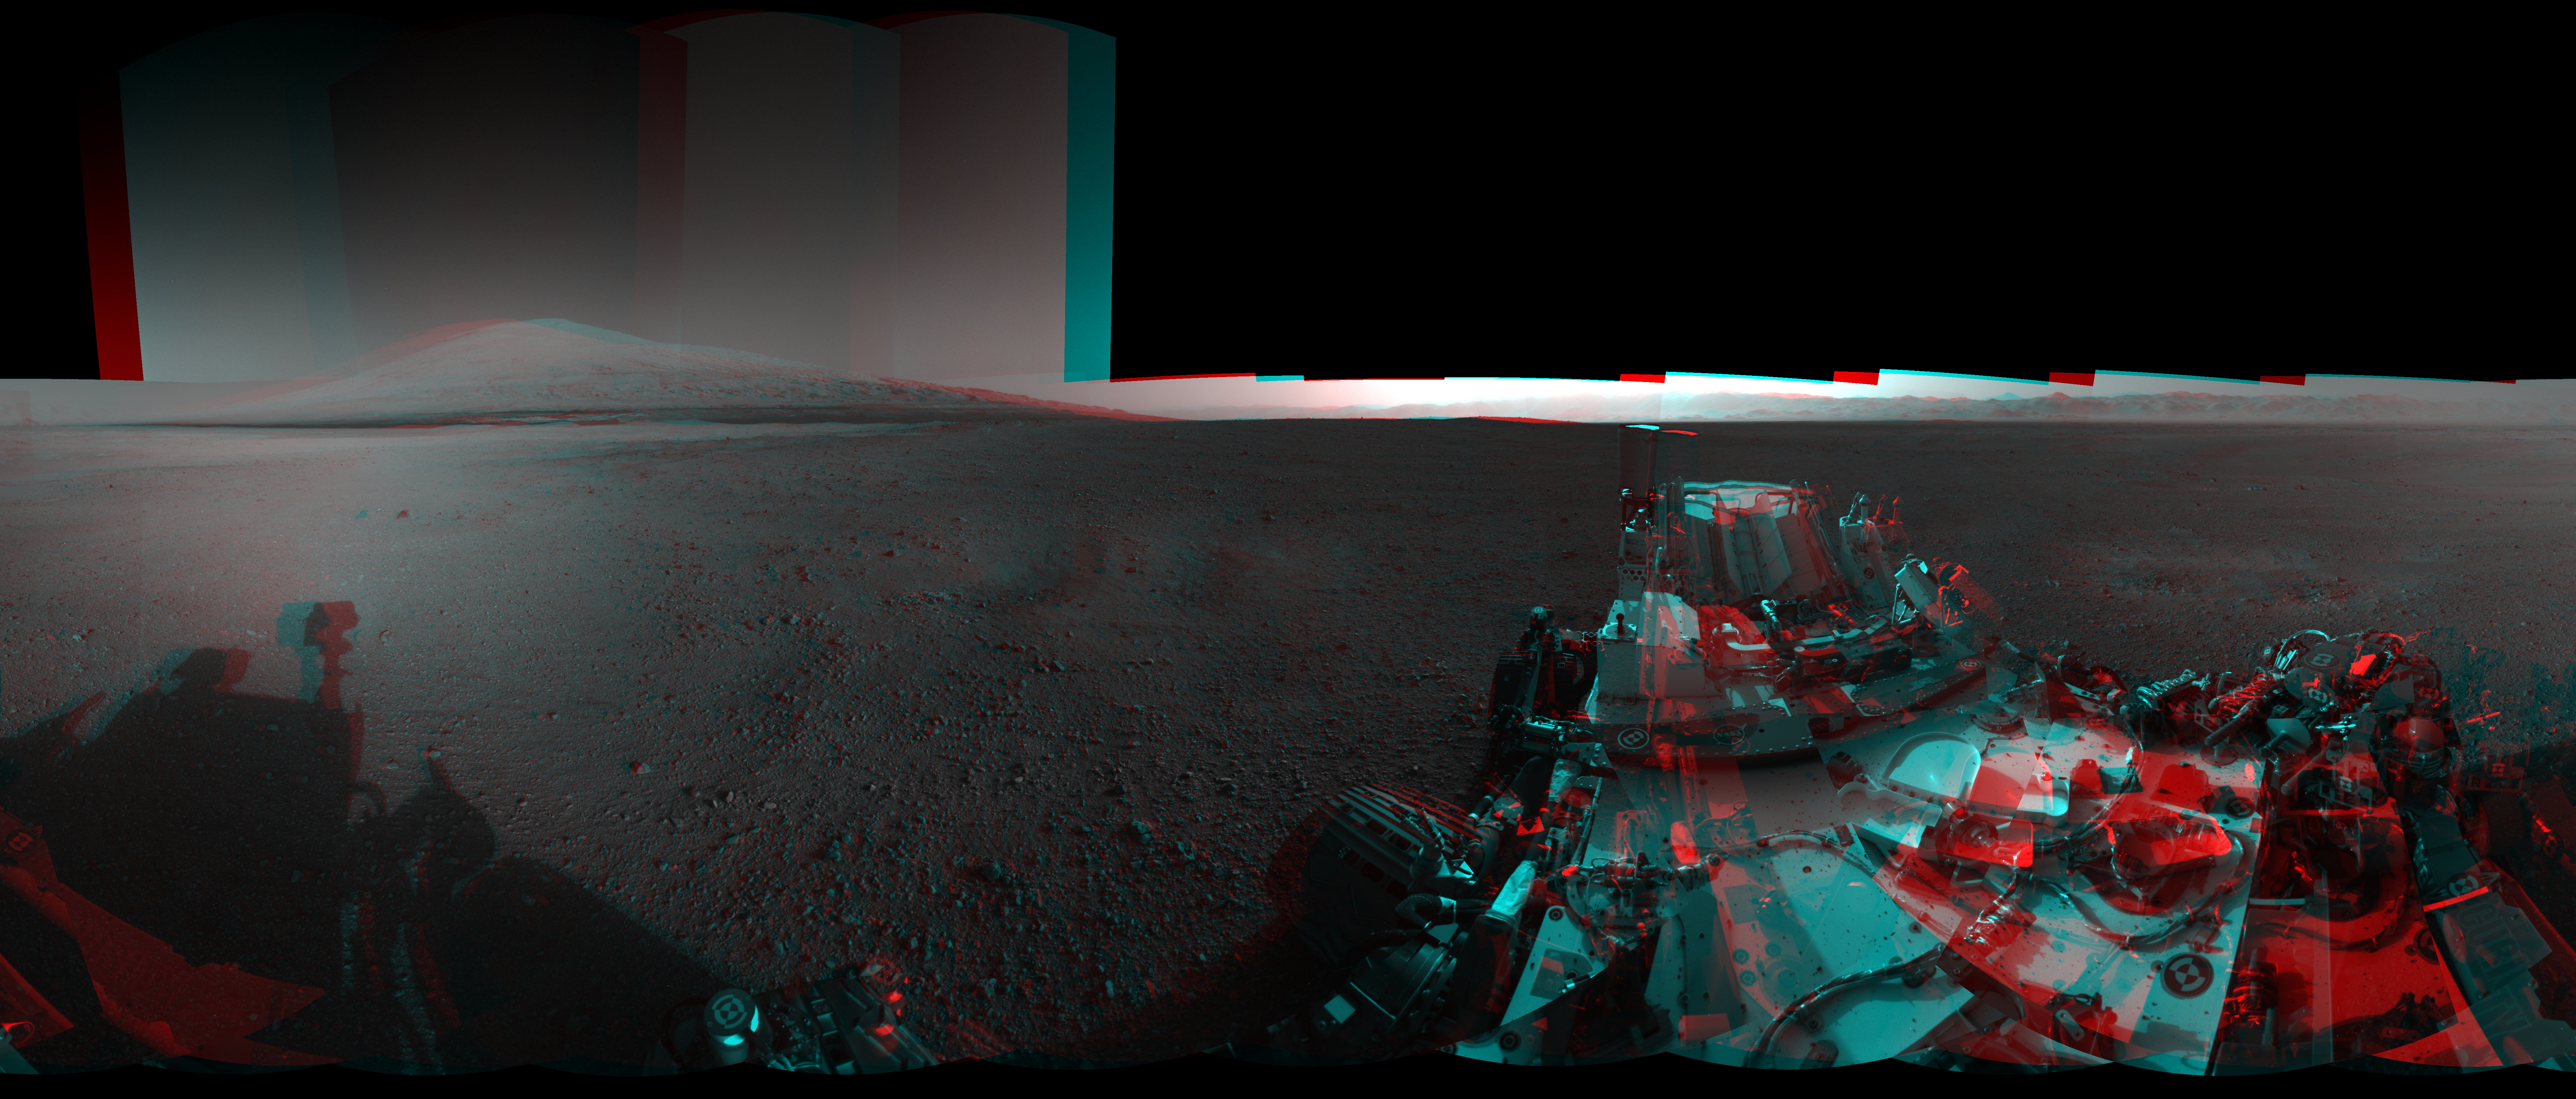

3-D View from Bradbury Landing Site

This 3-D image from NASA’s Curiosity was taken from the rover’s Bradbury Landing site inside Gale Crater, Mars, using the left and right eyes of its Navigation camera. Between the rover on the right, and its shadow on the left, looms the rover’s eventual target: Mount Sharp. The mountain’s highest peak is not visible to the rover from the landing site.

This full-resolution, 360-degree stereo panorama was taken on sols 2 and 12 of the mission, or the 2nd and 12th Martian days since landing (Aug. 8 and 18, 2012). It requires viewing with the traditional red-blue 3-D glasses, with red going over the left eye. The right and left stereo pairs are also available for creating your own 3-D imagery.

JPL manages the Mars Science Laboratory/Curiosity for NASA’s Science Mission Directorate in Washington. The rover was designed, developed and assembled at JPL, a division of the California Institute of Technology in Pasadena.

Credit: NASA/JPL-Caltech